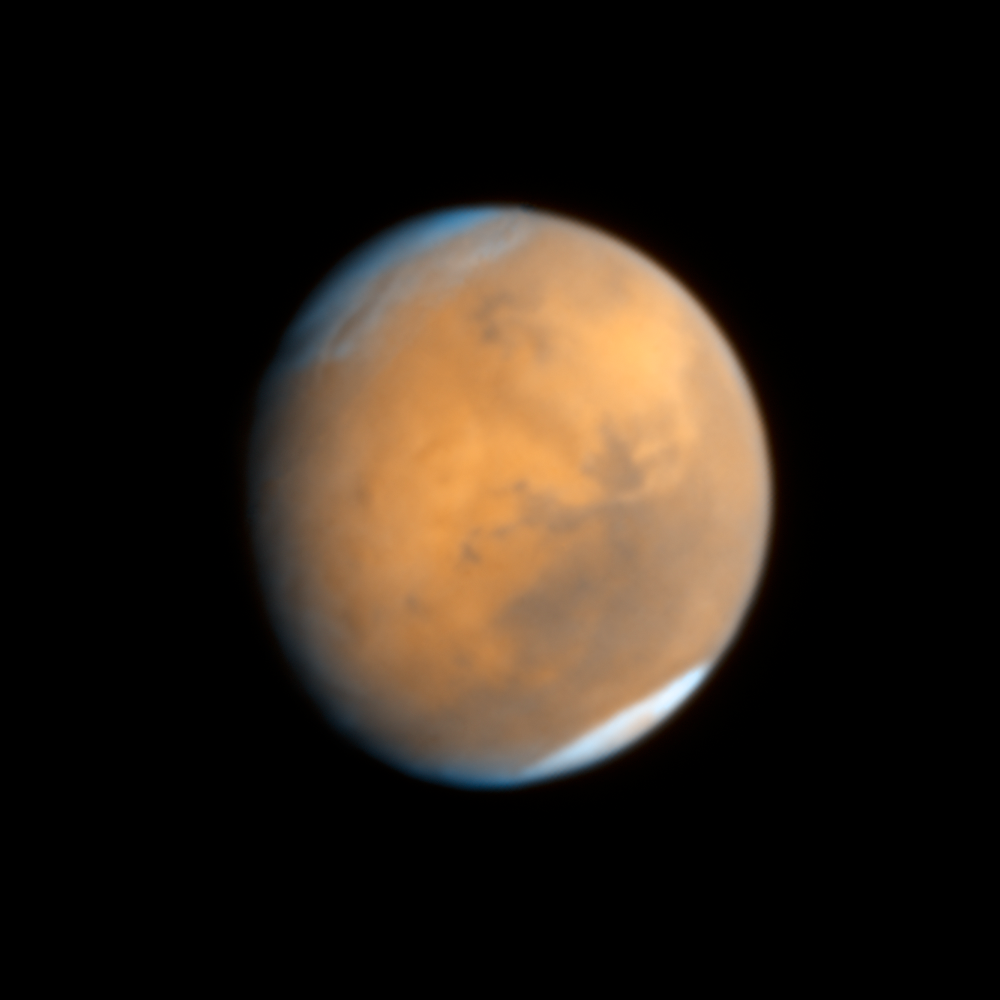

Mars – October 18, 2014

This image of Mars was taken with Hubble's Wide Field Camera 3 at 10:37 p.m. EDT on Oct.18, 2014.

Credit: NASA, ESA, J.-Y. Li (PSI), C.M. Lisse (JHU/APL), and the Hubble Heritage Team (STScI/AURA)